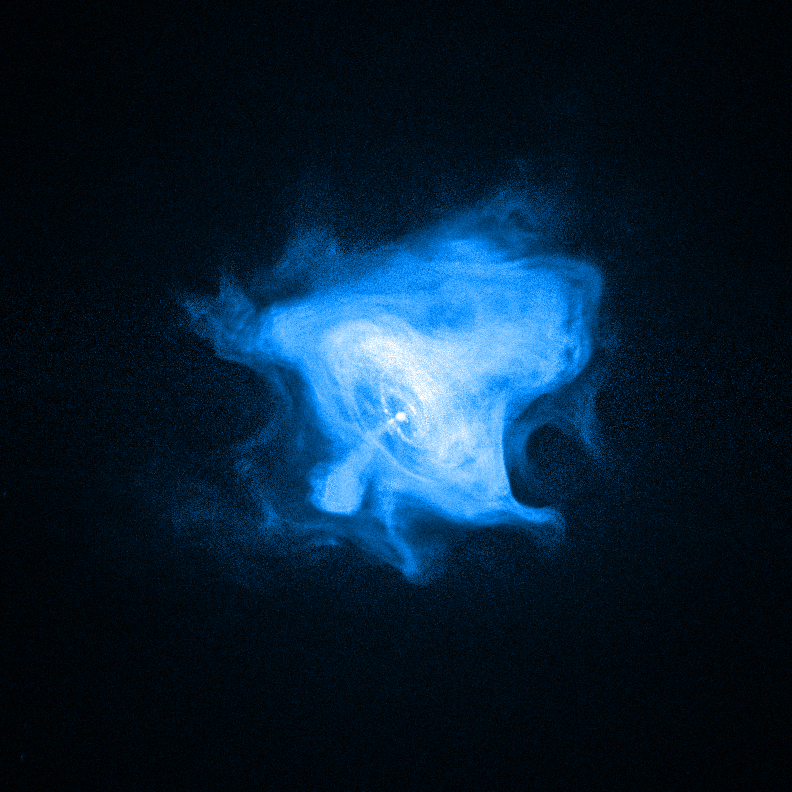

NASA Satellites Find High-Energy Surprises in 'Constant' Crab Nebula

NASA image release January 12, 2010 NASA's Chandra X-ray Observatory reveals the complex X-ray-emitting central region of the Crab Nebula. This image is 9.8 light-years across. Chandra observations were not compatible with the study of the nebula's X-ray variations.

Credit: NASA/CXC/SAO/F. Seward et al